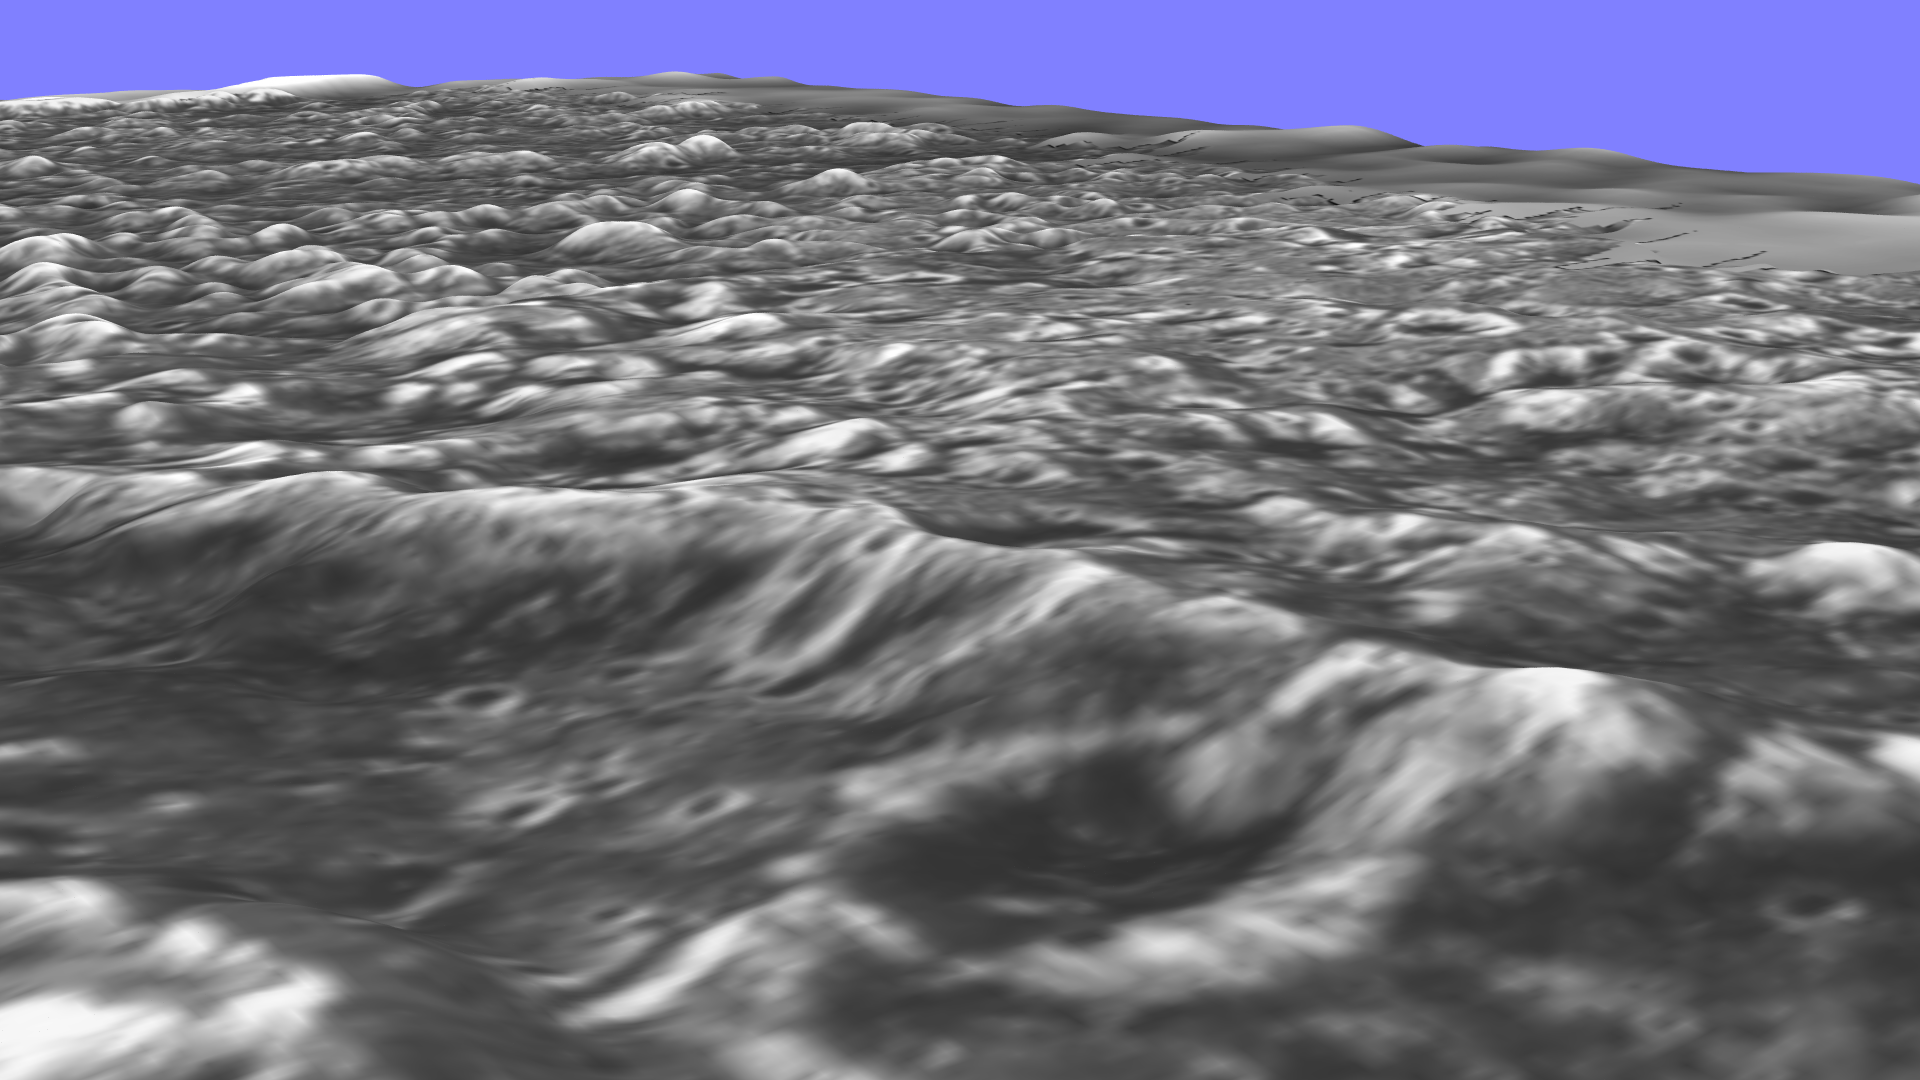

Stereo View of Ganymede’s Galileo Regio

New topographic detail is seen in a stereoscopic view of this part of Jupiter’s moon Ganymede. The newly processed picture is a computer reconstruction from two images taken by NASA’s Galileo spacecraft this summer. One image of the Galileo Regio region was taken June 27, 1996, at a range of 9,515 kilometers (about 5,685 miles) and the other was taken at a range of 10,220 kilometers (about 6,350 miles) on September 6, 1996. The topographic nature of the deep furrows and impact craters that cover this portion of Ganymede is apparent. The blue-sky horizon is artificial.

The Jet Propulsion Laboratory, Pasadena, CA, manages the mission for NASA’s Office of Space Science, Washington, DC.

Credit: NASA/JPL